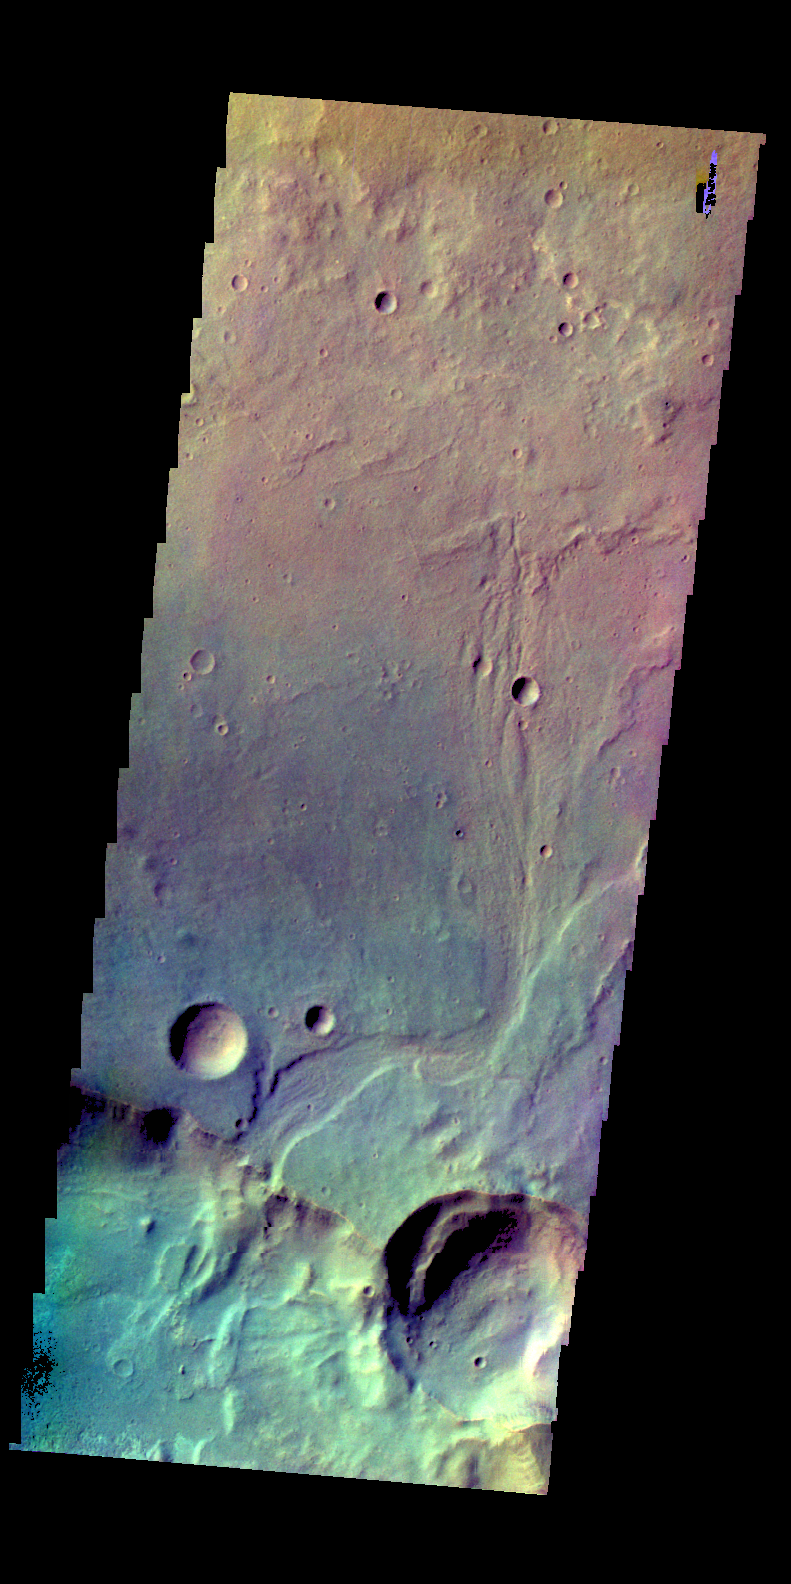

Tyrrhena Terra – False Color

The THEMIS camera contains 5 filters. The data from different filters can be combined in multiple ways to create a false color image. These false color images may reveal subtle variations of the surface not easily identified in a single band image. Today’s false color image shows part of Tyrrhena Terra. The top of the image is in Savich Crater and the low region at the bottom of the image is Peraea Cavus.

Credit: NASA/JPL-Caltech/ASU